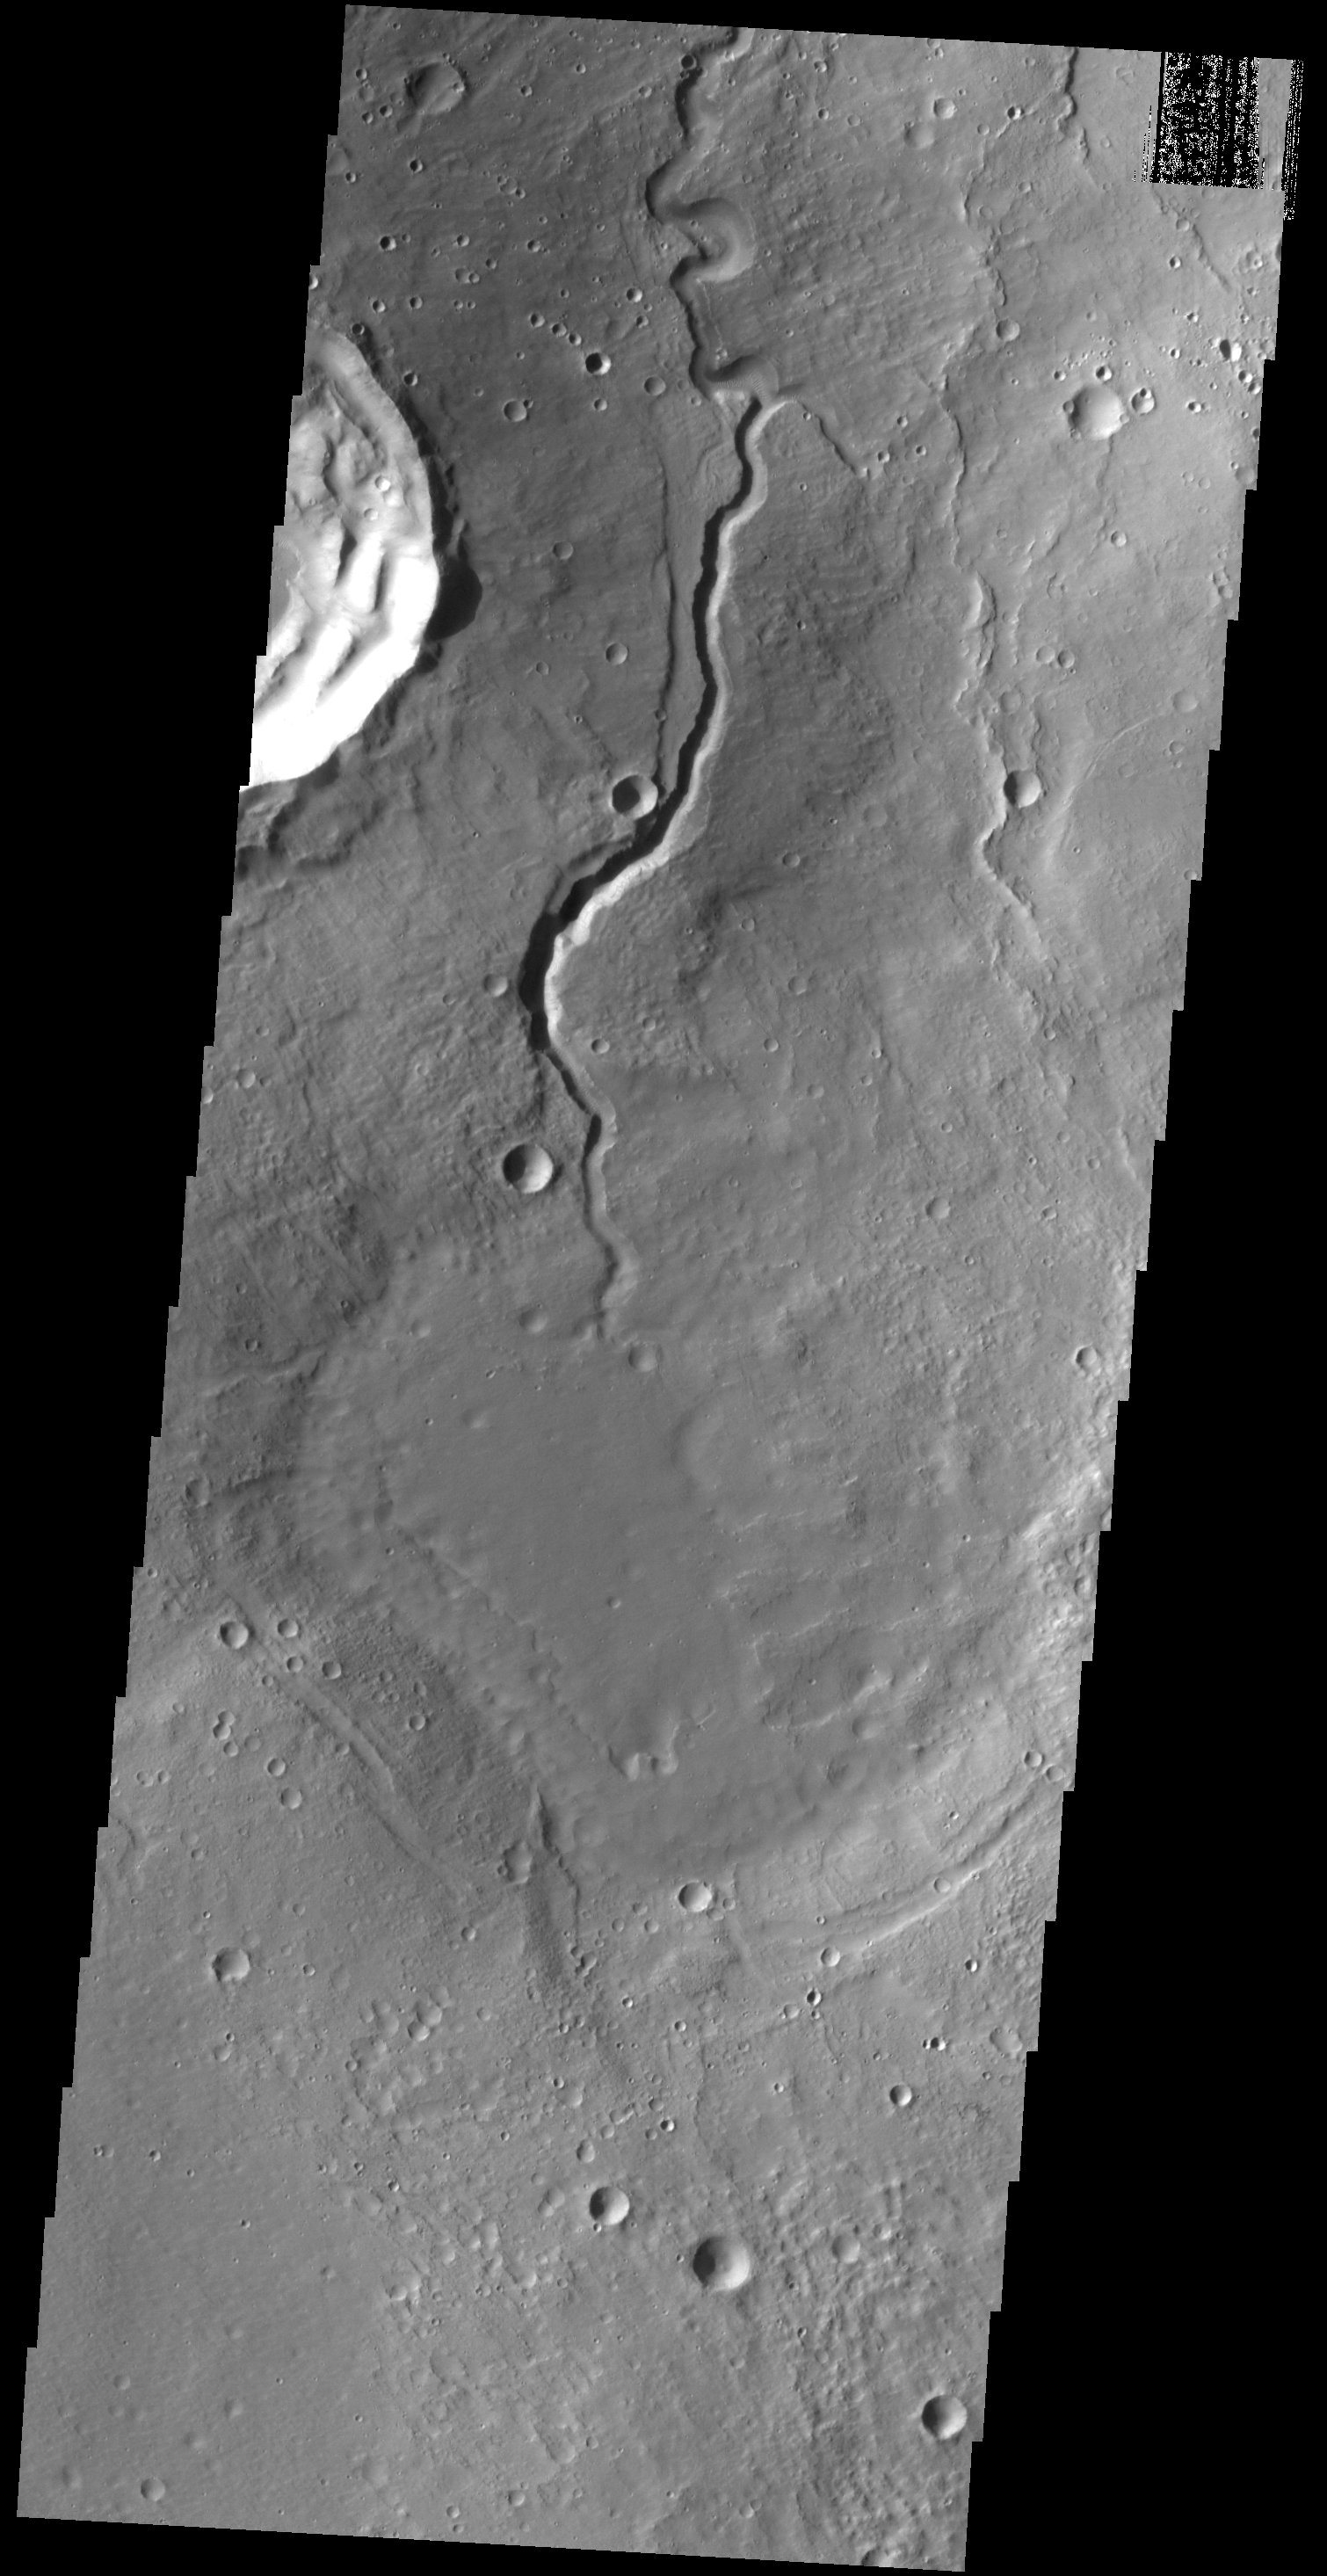

Arabia Terra Channels

Like the previous VIS image, this one shows one of the many unnamed channels on the northern margin of Arabia Terra.

Credit: NASA/JPL-Caltech/ASU